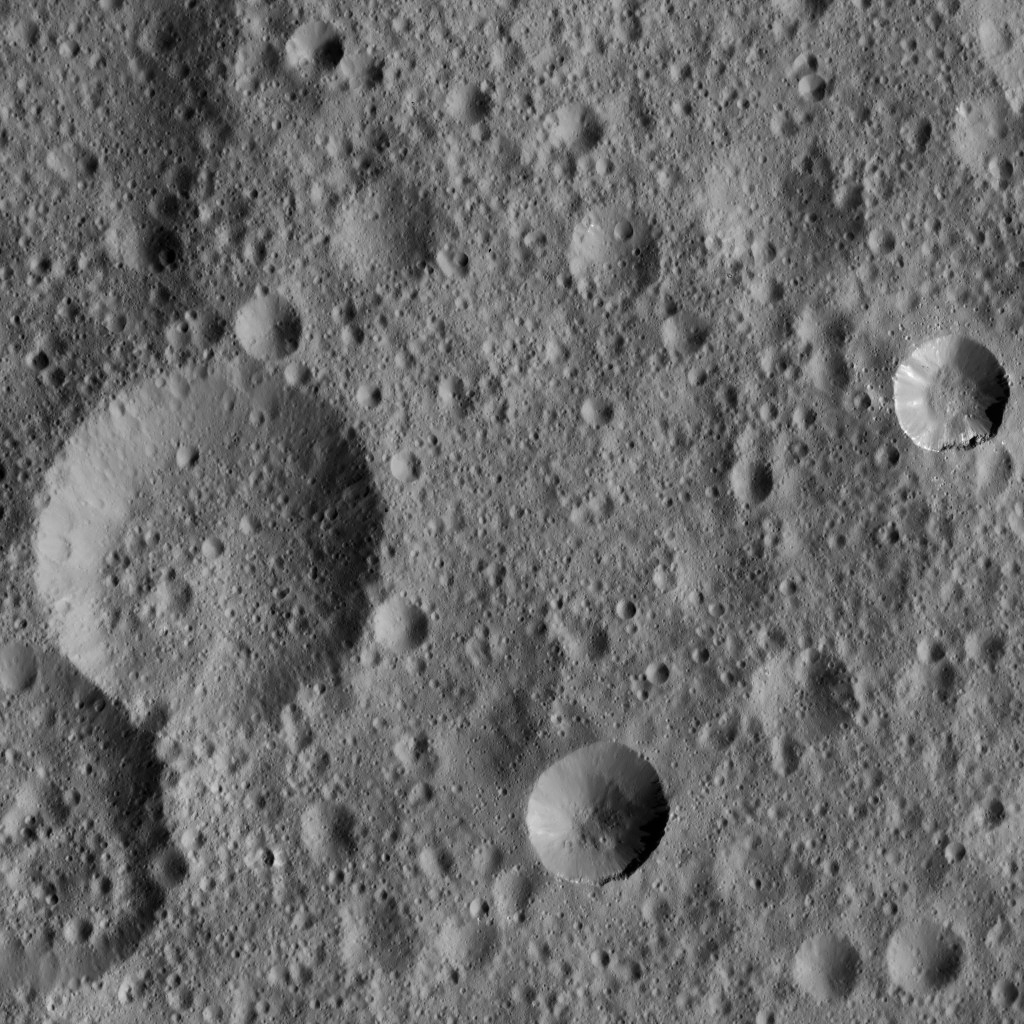

Dawn LAMO Image 81

This picture shows two relatively fresh craters (at center right and bottom center) within older, highly cratered terrain on Ceres. The young crater at right shows some spurs of compacted material along its rim, as well as some bright streaks along its flanks.

The view is centered at approximately 36 degrees north latitude, 347 degrees east longitude. NASA’s Dawn spacecraft took this image on March 20, 2016, in its low-altitude mapping orbit, at a distance of about 240 miles (385 kilometers) above the surface. The image resolution is 120 feet (35 meters) per pixel.

Dawn’s mission is managed by JPL for NASA’s Science Mission Directorate in Washington. Dawn is a project of the directorate’s Discovery Program, managed by NASA’s Marshall Space Flight Center in Huntsville, Alabama. UCLA is responsible for overall Dawn mission science. Orbital ATK, Inc., in Dulles, Virginia, designed and built the spacecraft. The German Aerospace Center, the Max Planck Institute for Solar System Research, the Italian Space Agency and the Italian National Astrophysical Institute are international partners on the mission team.

Credit: NASA/JPL-Caltech/UCLA/MPS/DLR/IDA